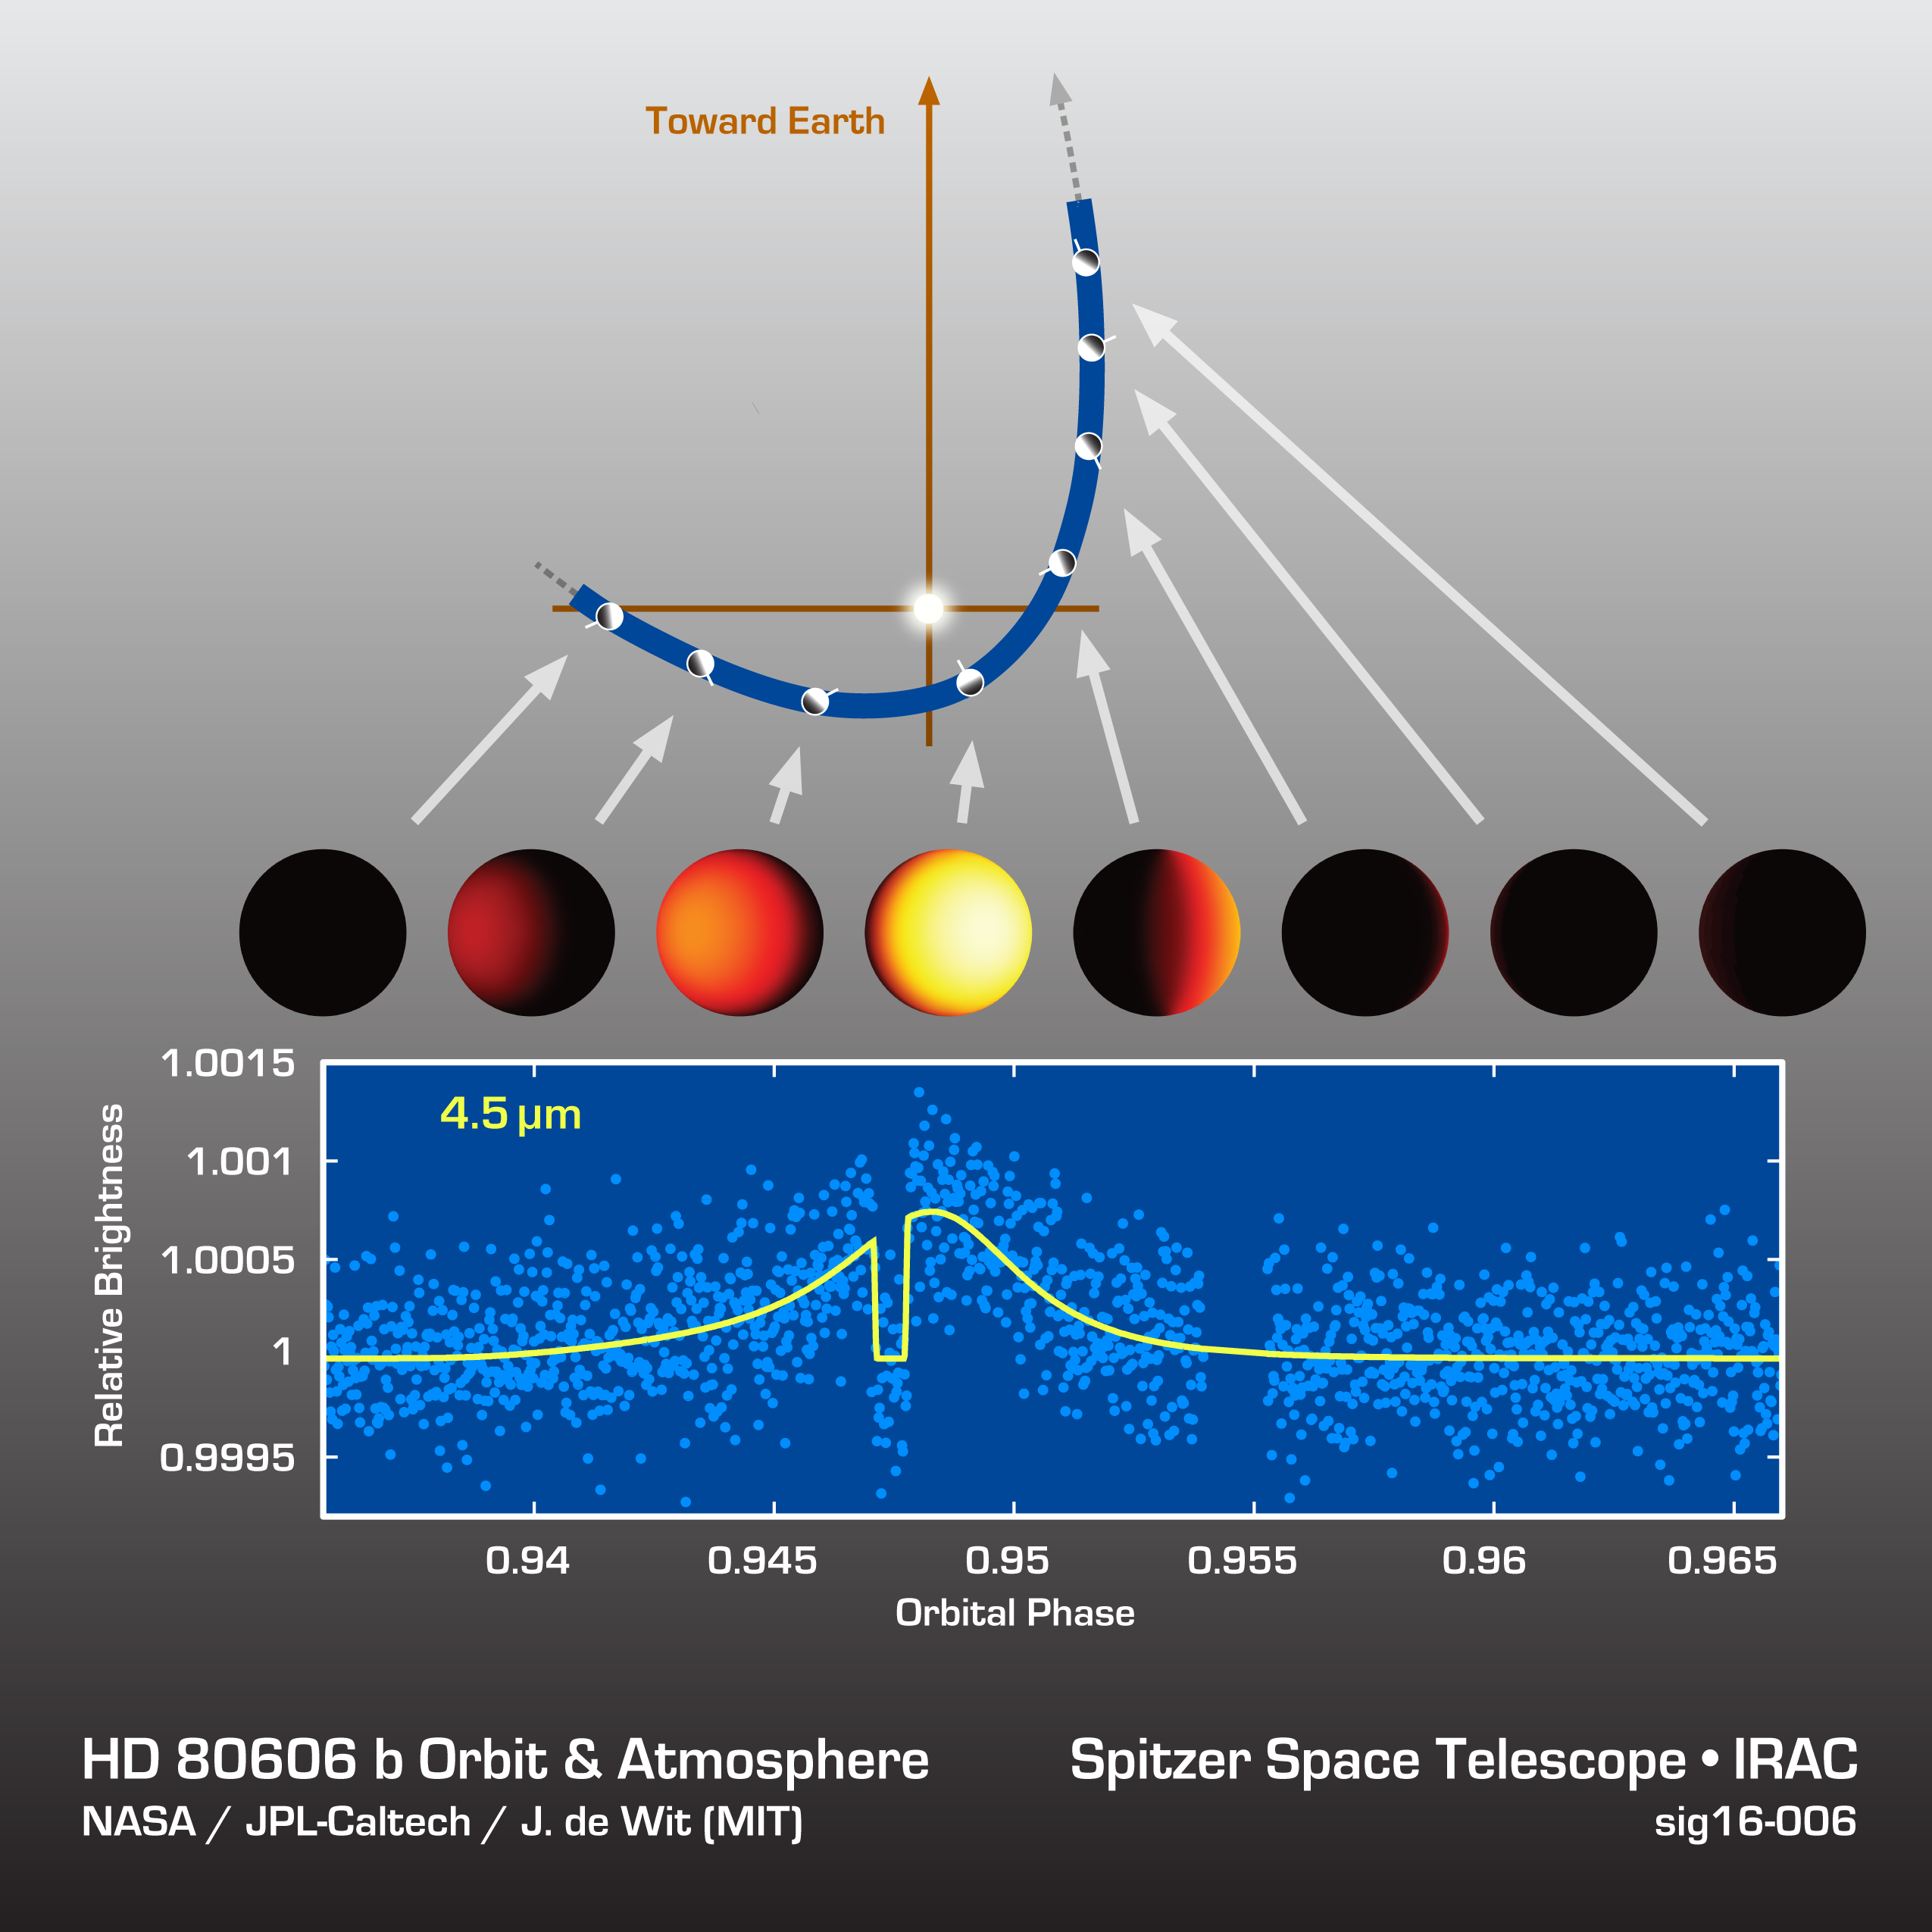

HD 80606b Light Curve

Astronomers watched an exoplanet called HD 80606b heat up and cool off during its sizzling-hot orbit around its star. The results are shown in this data plot from NASA’s Spitzer Space Telescope. Spitzer measured the slight changes in infrared light coming from the distant planet and star.

HD 80606b is about 190 light-years away. Its 111-day orbit takes it almost as far away from its star as Earth is from the sun, but at its closest approach, it sweeps blisteringly close to the star for a brief period.

Spitzer observed the combined light from the star plus planet for a total of 80 hours, using an infrared wavelength of 4.5 microns. This was long enough to catch the hottest part of the planet’s orbit, where it brightened up enough relative to the total light in the system to be more easily measured. In this chart, an illustration of the planet’s orbit is shown above the data, with each disk representing the hemisphere that faces our direction on Earth.

The short dip in the data reflects the period when the planet passed behind the star. For that period, only the light from the star alone was observed. This helps astronomers figure out just how bright the planet would be if we could see it by itself.

The planet heats up by 1,500 degrees Fahrenheit briefly only to cool down by the same amount in less than a day. Together with earlier Spitzer observations using 8-micron infrared light, these findings help scientists understand how exotic planets like this form and evolve throughout the galaxy.

NASA’s Jet Propulsion Laboratory, Pasadena, Calif., manages the Spitzer Space Telescope mission for NASA’s Science Mission Directorate, Washington. Science operations are conducted at the Spitzer Science Center at the California Institute of Technology in Pasadena. Spacecraft operations are based at Lockheed Martin Space Systems Company, Littleton, Colorado. Data are archived at the Infrared Science Archive housed at the Infrared Processing and Analysis Center at Caltech. Caltech manages JPL for NASA.

Credit: NASA/JPL-Caltech/MIT